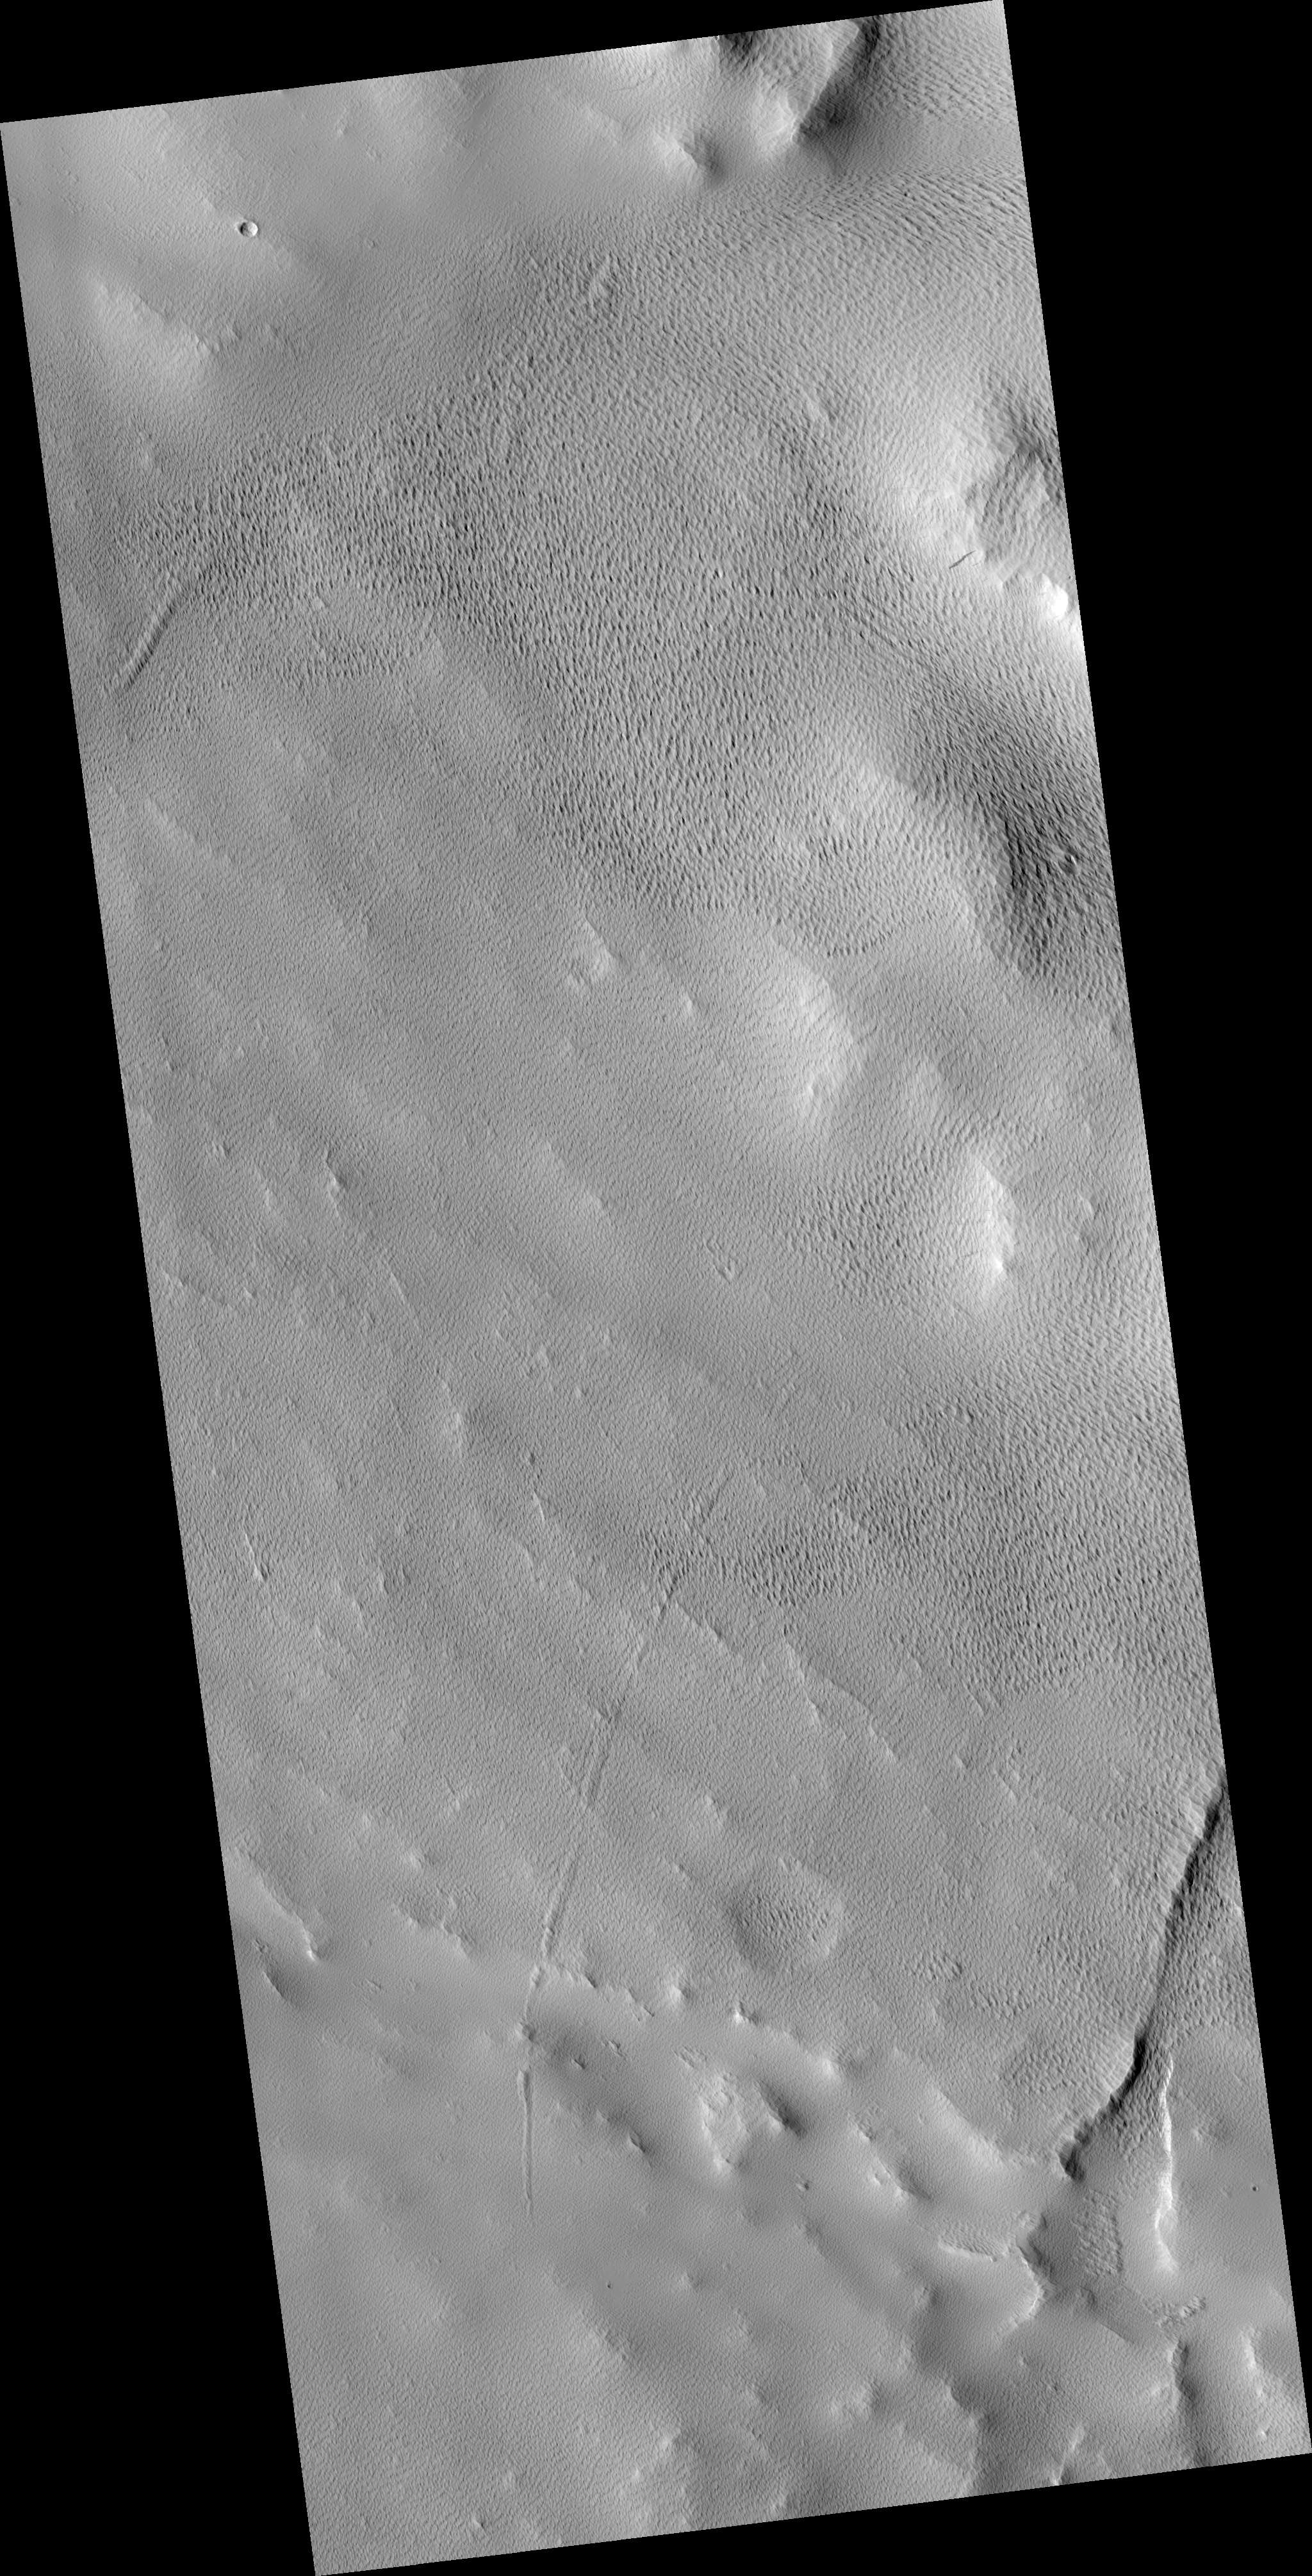

Mantled Surface of Ascraeus Mons

This HiRISE image (PSP_002196_1920) shows a part of the western flank of Ascraeus Mons. Ascraeus Mons is one of the giant volcanoes of the Tharsis volcanic region of Mars.

It is a shield volcano, so named because of the gently-sloped round shape. Terrestrial examples, like Mauna Loa and Kilauea on Hawaii, are formed mostly by repeated eruptions of fluid (basaltic) lava. Martian volcanoes can attain much larger sizes partiallly because Mars lacks plate tectonics, allowing eruptions to persist at the same site for a long time.

In this HiRISE image, the surface is covered by a mantle of dusty material which obscured the underlying surface. This has been sculpted into regular textures, probably by aeolian (wind) erosion. It appears that there are multiple layers, as the southeast portion of the image shows textured knobs standing above a similarly patterned surface. The origin of the dusty mantle is unclear. It could be wind-blown dust, but it is also possible that some of it is volcanic ash erupted from Ascraeus Mons.

Observation Geometry
Acquisition date: 1 January 2007
Local Mars time: 3:36 PM
Degrees latitude (centered): 11.7 °
Degrees longitude (East): 252.5 °
Range to target site: 271.4 km (169.6 miles)
Original image scale range: 54.3 cm/pixel (with 2 x 2 binning) so objects ~163 cm across are resolved
Map-projected scale: 50 cm/pixel and north is up
Map-projection: EQUIRECTANGULAR
Emission angle: 5.1 °
Phase angle: 58.7 °
Solar incidence angle: 54 °, with the Sun about 36 ° above the horizon
Solar longitude: 166.6 °, Northern Summer

NASA’s Jet Propulsion Laboratory, a division of the California Institute of Technology in Pasadena, manages the Mars Reconnaissance Orbiter for NASA’s Science Mission Directorate, Washington. Lockheed Martin Space Systems, Denver, is the prime contractor for the project and built the spacecraft. The High Resolution Imaging Science Experiment is operated by the University of Arizona, Tucson, and the instrument was built by Ball Aerospace and Technology Corp., Boulder, Colo.

Credit: NASA/JPL/University of Arizona